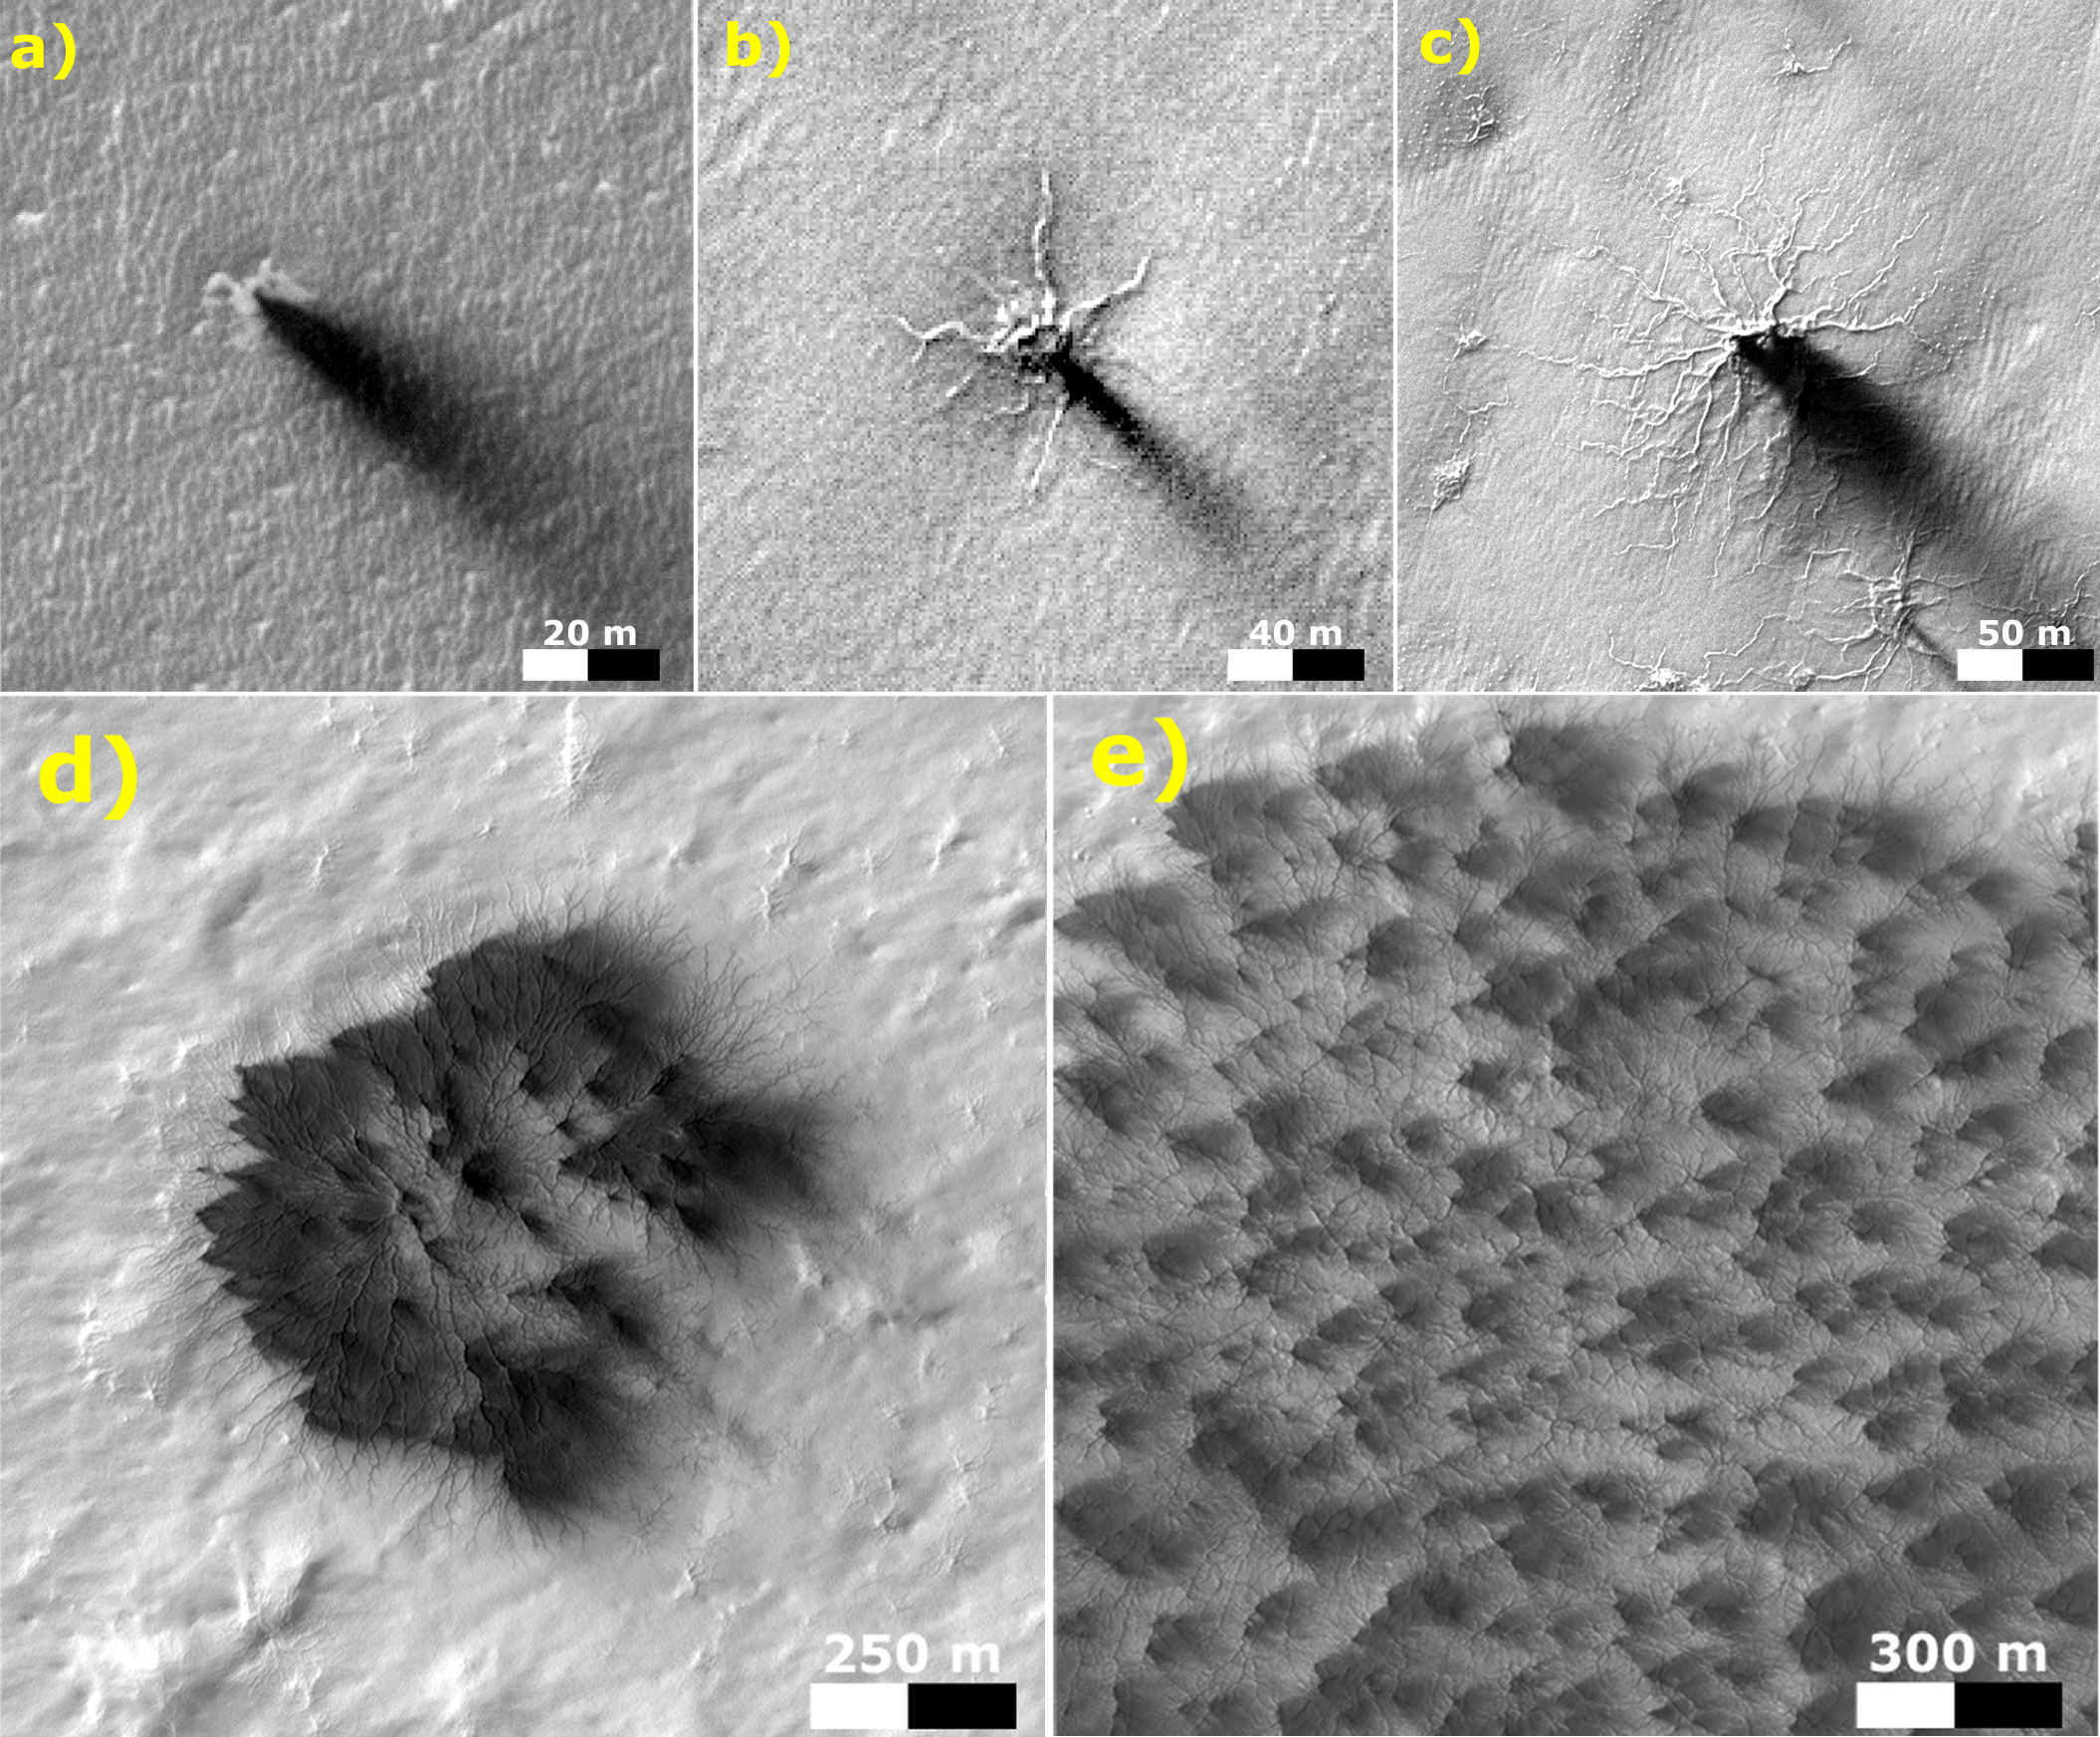

Possible Development Stages of Martian ‘Spiders’

These five images from the High Resolution Imaging Science Experiment (HiRISE) camera on NASA’s Mars Reconnaissance Orbiter show different Martian features of progressively greater size and complexity, all thought to result from thawing of seasonal carbon-dioxide ice that covers large areas near Mars’ south pole during winter.

The sequence illustrates possible stages in development of a type of Martian terrain called “araneiform,” from Latin for spider-shaped. They range from a depression with one trough (upper left) to a broad network of “spiders” (lower right). Each image has a scale bar in meters, from 20 meters (66 feet) in the upper-left image to 300 meters (984 feet) in the lower-right one.

Each image also includes dark “fans” that result from the same thawing process. Carbon-dioxide ice, better known as “dry ice,” does not occur naturally on Earth. On Mars, sheets of it cover the ground during winter in areas near both poles, including the south-polar regions with spidery terrain. The dark fans appear in these areas each spring.

Spring sunshine penetrates the ice to warm the ground underneath, causing some carbon dioxide on the bottom of the sheet to thaw into gas. The trapped gas builds pressure until a crack forms in the ice sheet. Gas erupts out, and gas beneath the ice rushes toward the vent, picking up particles of sand and dust. This erodes the ground and also supplies the geyser with particles that fall back to the surface, downwind, and appear as the dark spring fans.

These five images are excerpts from HiRISE observations PSP_002718_0950, taken Feb. 24, 2007, at 85 degrees south latitude, 82 degrees east longitude, and ESP_011842_0980, taken Feb. 4, 2009, at 81 degrees south latitude, 76 degrees east longitude.

HiRISE is one of six instruments on NASA’s Mars Reconnaissance Orbiter. The University of Arizona, Tucson, operates the orbiter’s HiRISE camera, which was built by Ball Aerospace & Technologies Corp., Boulder, Colo. NASA’s Jet Propulsion Laboratory, a division of the California Institute of Technology in Pasadena, manages the Mars Reconnaissance Orbiter Project for the NASA Science Mission Directorate, Washington.

Credit: NASA/JPL-Caltech/Univ. of Arizona